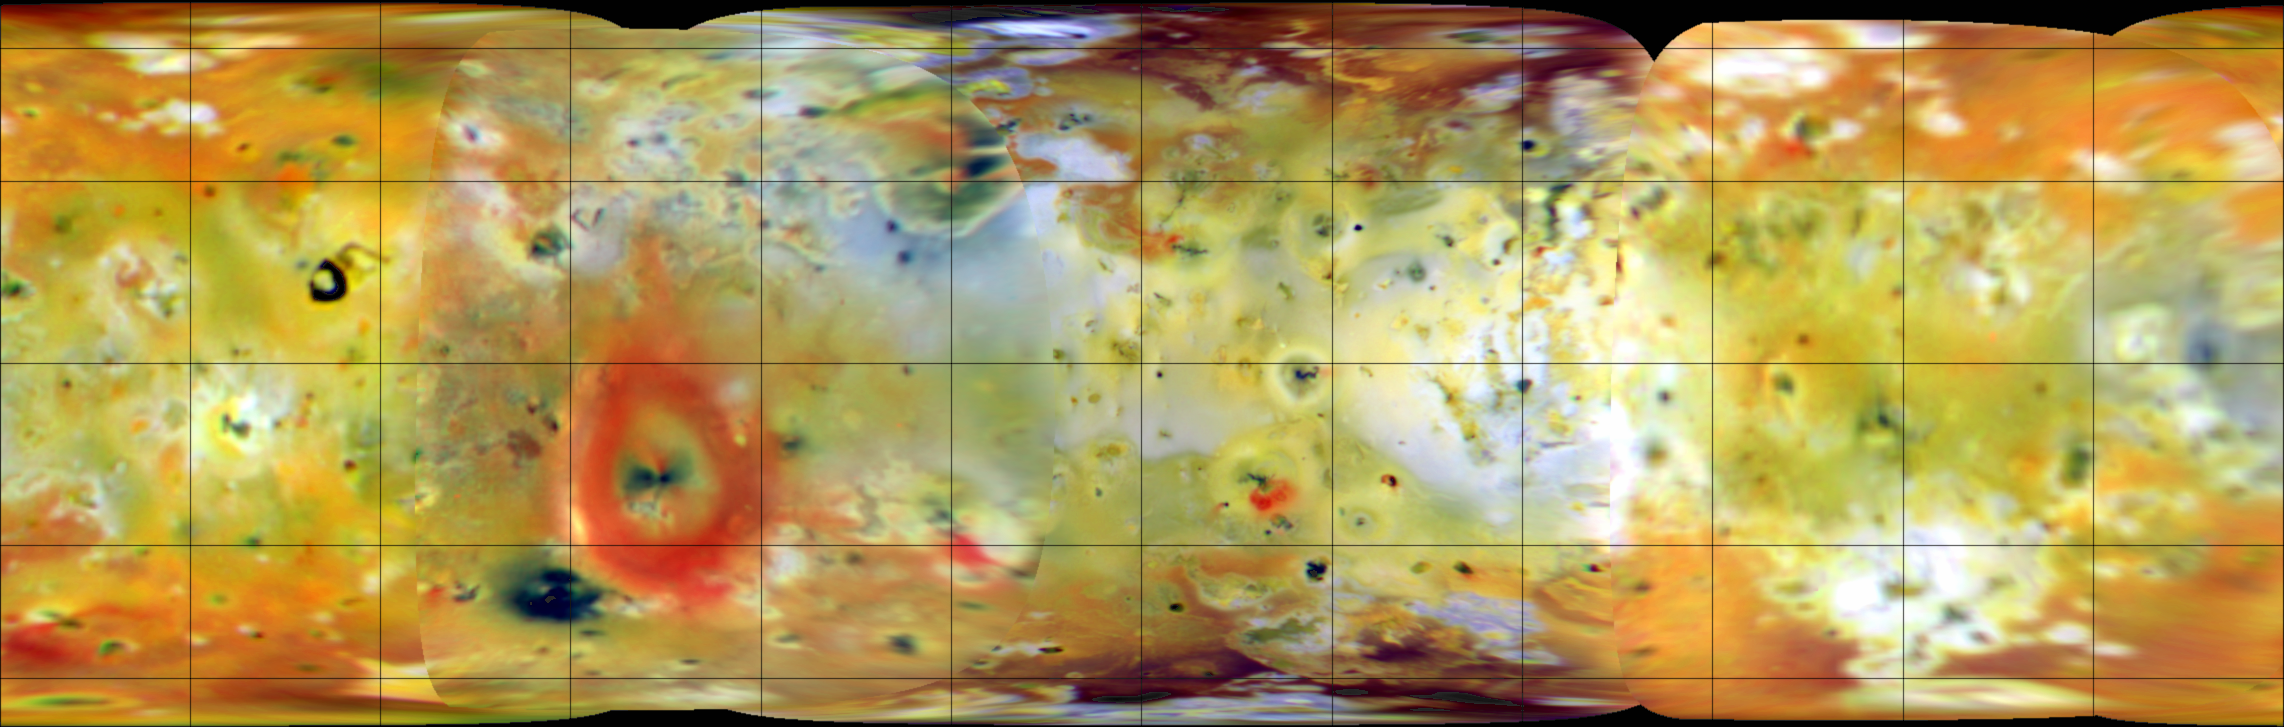

Color Global Mosaic of Io

This false color infrared composite of Jupiter’s moon Io was produced from images acquired in July and September, 1996, during the first two orbits through the Jovian system by NASA’s Galileo spacecraft. The area shown is 11,420 kilometers in width. Grid lines in this cylindrical map projection are superimposed at latitude and longitude intervals of 30 degrees. Deposits of sulfur dioxide frost appear in white and grey hues while yellowish and brownish hues are probably due to other sulfurous materials. Bright red materials (such as the prominent ring surrounding the currently erupting plume Pele) and spots with low brightness or albedo (“black” spots) mark areas of recent volcanic activity and are usually associated with high temperatures and surface changes (Voyager to Galileo or Galileo to Galileo). The color map will be compared to other observations, such as maps of topography and hot spots, to better understand the volcanic and surface processes on this dynamic satellite.

The color in the image is composed of data taken in the near-infrared (756 nanometer), green and violet filters (shown as red, green, and blue respectively) of the Solid State Imaging (CCD) system aboard NASA’s Galileo spacecraft. Images were obtained at resolutions ranging from 10 to 23 kilometers per picture element (pixel) and phase angles (spacecraft-Io-sun angle) from 4 to 55 degrees. The spacecraft range varied from 485,000 to 2,243,000 kilometers. North is to the top of the picture.

Launched in October 1989, Galileo entered orbit around Jupiter on December 7, 1995. The spacecraft’s mission is to conduct detailed studies of the giant planet, its largest moons and the Jovian magnetic environment. The Jet Propulsion Laboratory, Pasadena, CA manages the mission for NASA’s Office of Space Science, Washington, DC.

Credit: NASA/JPL/University of Arizona